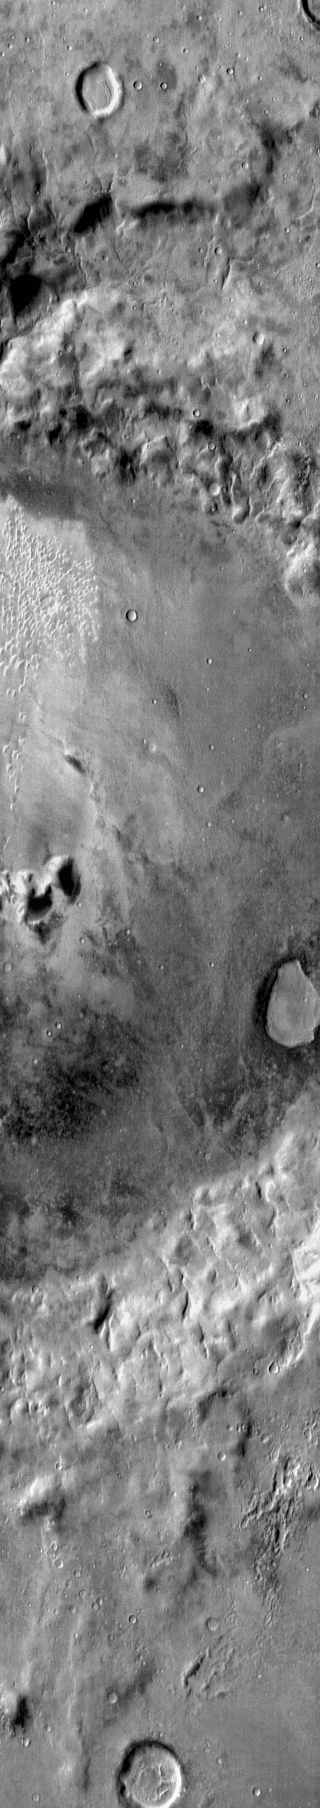

Dunes in IR Noachis Terra

Small individual dunes are located on the floor of this unnamed crater in Noachis Terra. The dunes are bright in the daytime infrared because they are warmer than the surrounding materials.

Image information: IR instrument. Latitude -41.2N, Longitude 335.6E. 112 meter/pixel resolution.

Please see the THEMIS Data Citation Note for details on crediting THEMIS images.

Note: this THEMIS visual image has not been radiometrically nor geometrically calibrated for this preliminary release. An empirical correction has been performed to remove instrumental effects. A linear shift has been applied in the cross-track and down-track direction to approximate spacecraft and planetary motion. Fully calibrated and geometrically projected images will be released through the Planetary Data System in accordance with Project policies at a later time.

NASA’s Jet Propulsion Laboratory manages the 2001 Mars Odyssey mission for NASA’s Office of Space Science, Washington, D.C. The Thermal Emission Imaging System (THEMIS) was developed by Arizona State University, Tempe, in collaboration with Raytheon Santa Barbara Remote Sensing. The THEMIS investigation is led by Dr. Philip Christensen at Arizona State University. Lockheed Martin Astronautics, Denver, is the prime contractor for the Odyssey project, and developed and built the orbiter. Mission operations are conducted jointly from Lockheed Martin and from JPL, a division of the California Institute of Technology in Pasadena.

Credit: NASA/JPL/ASU